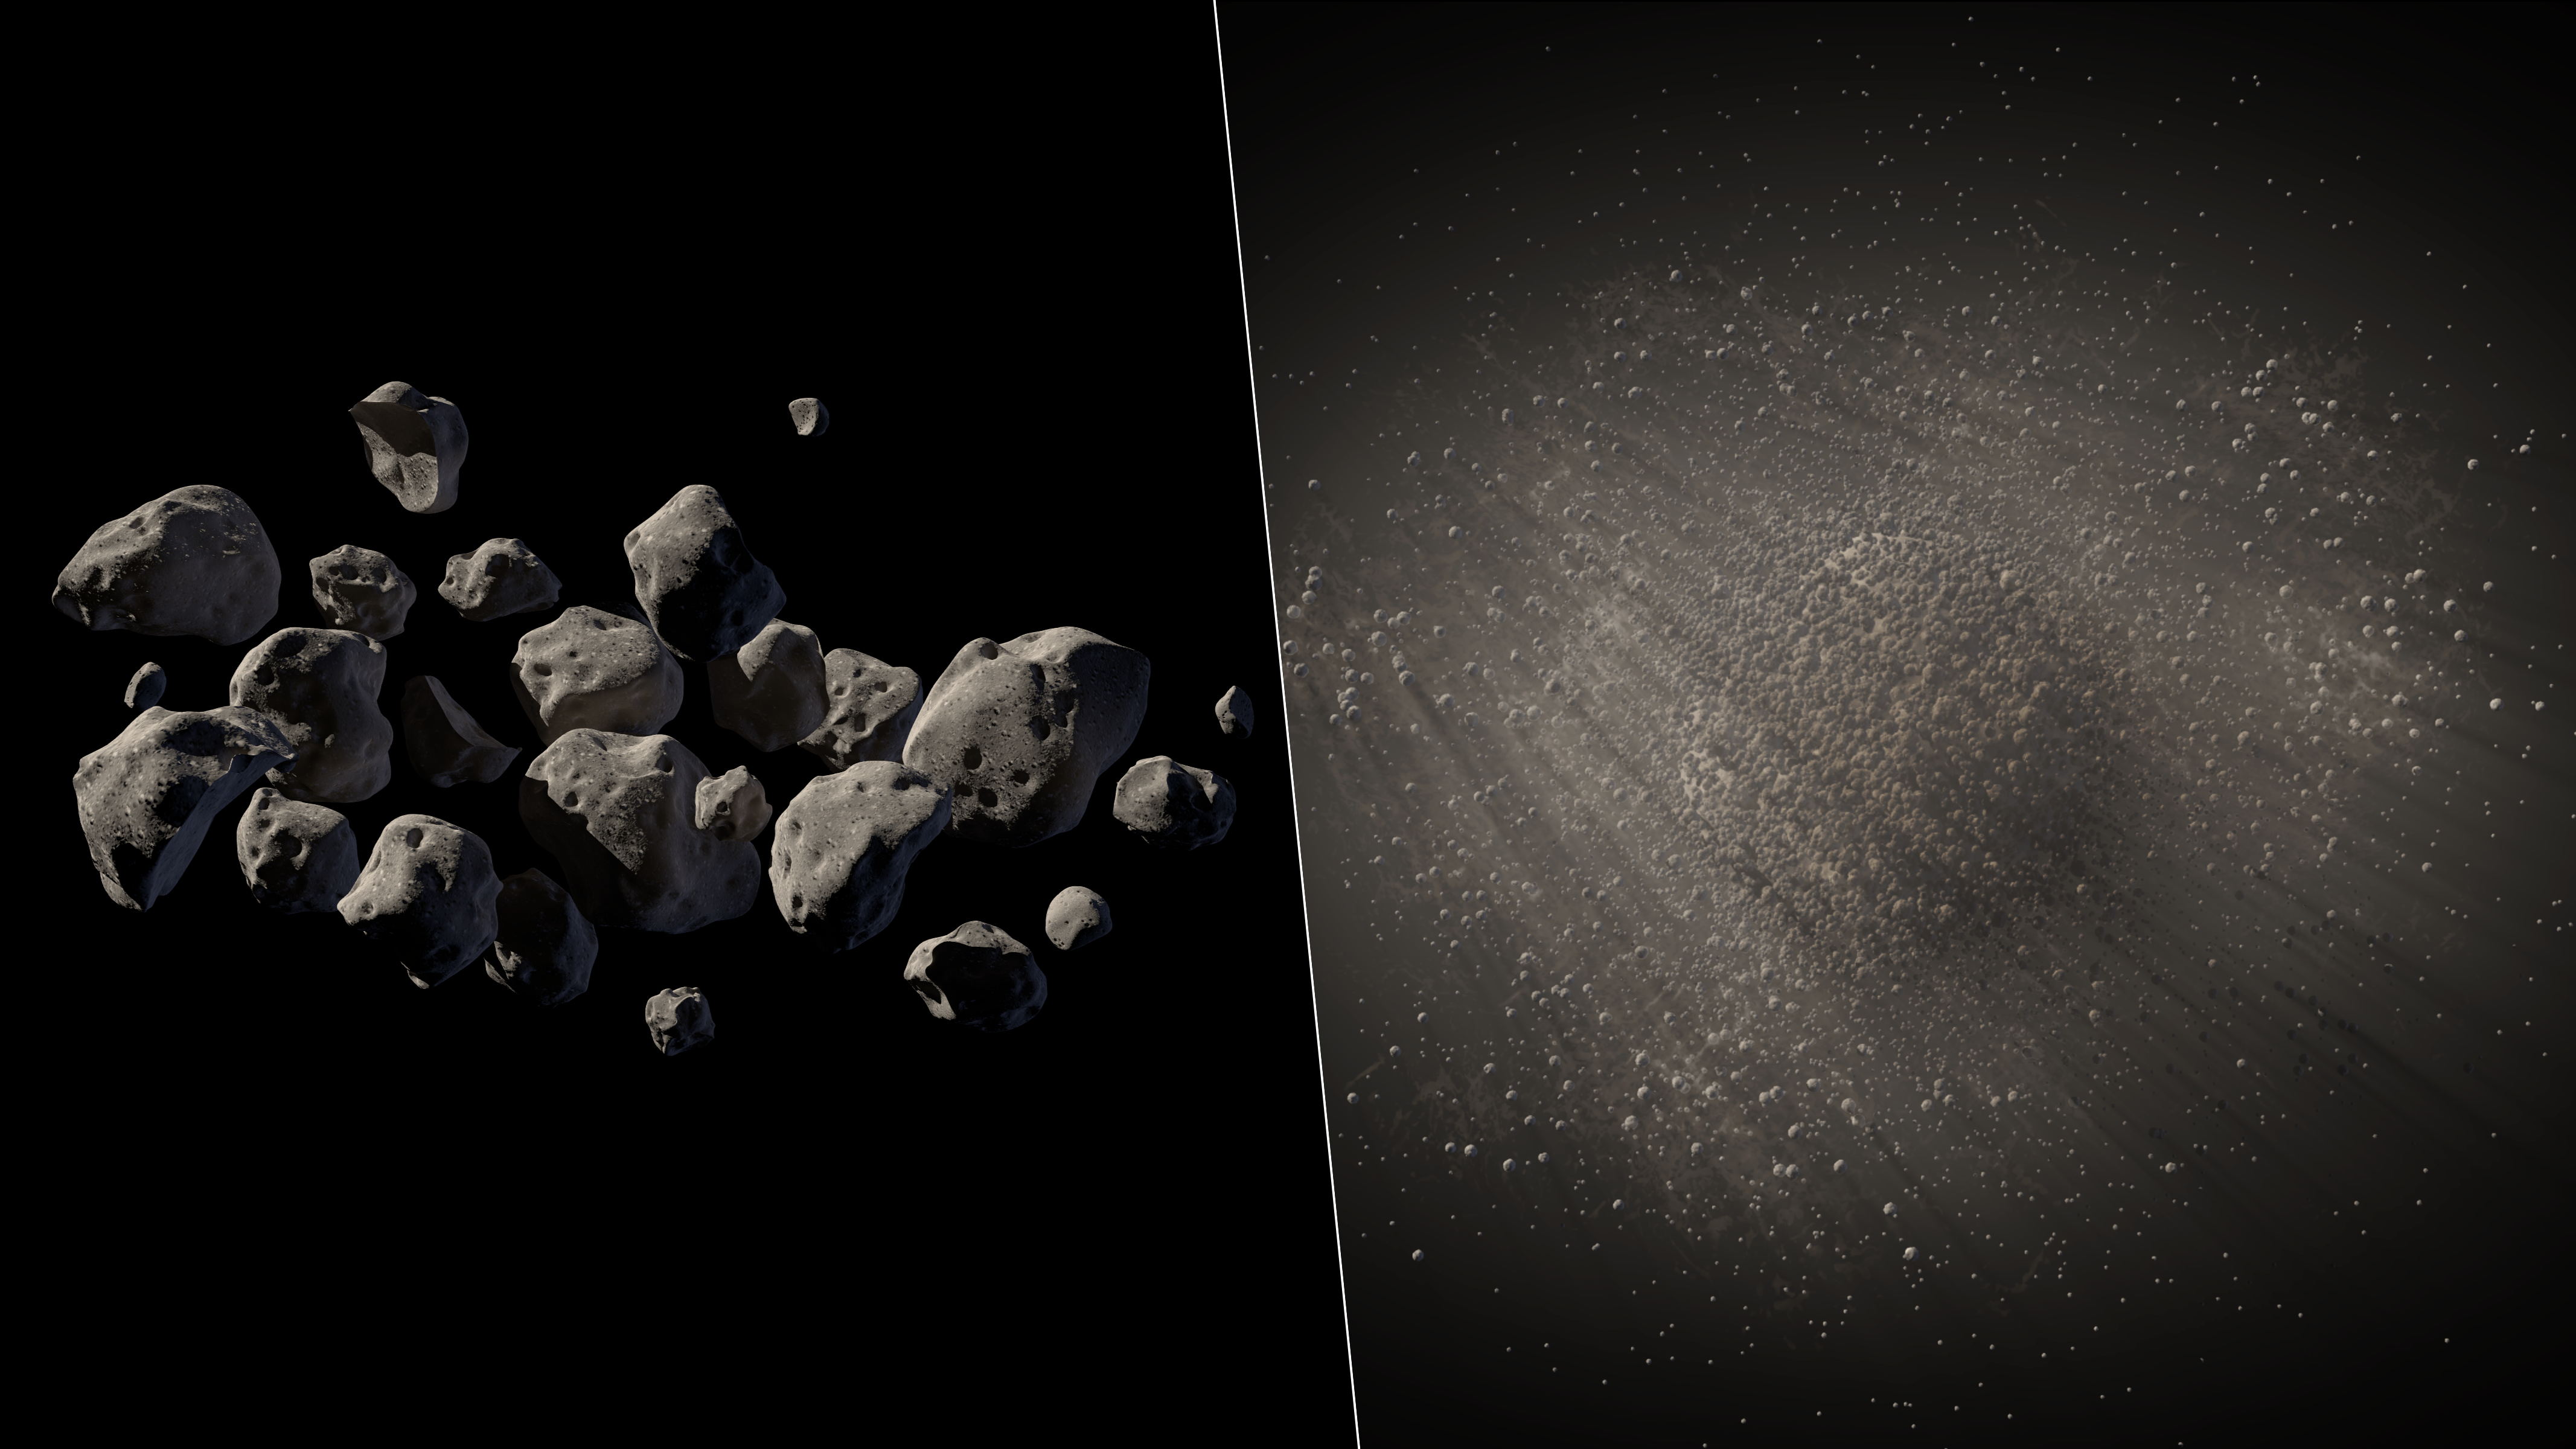

The Spacious Structure of Asteroid 2011 MD (Artist’s Concept)

Observations from NASA’s Spitzer Space Telescope reveal new information about the structure of 2011 MD, a small asteroid being considered by NASA for its proposed Asteroid Redirect Mission, or ARM. Spitzer’s infrared images helped reveal that this asteroid consists of about two-thirds empty space. There are several possible structures for such an asteroid, two of which are illustrated here: a fleet of flying boulders (left) and a solid rock with a halo of fine debris (right).

NASA’s Jet Propulsion Laboratory, Pasadena, Calif., manages the Spitzer Space Telescope mission for NASA’s Science Mission Directorate, Washington. Science operations are conducted at the Spitzer Science Center at the California Institute of Technology in Pasadena. Spacecraft operations are based at Lockheed Martin Space Systems Company, Littleton, Colorado. Data are archived at the Infrared Science Archive housed at the Infrared Processing and Analysis Center at Caltech. Caltech manages JPL for NASA.

Credit: NASA/JPL-Caltech